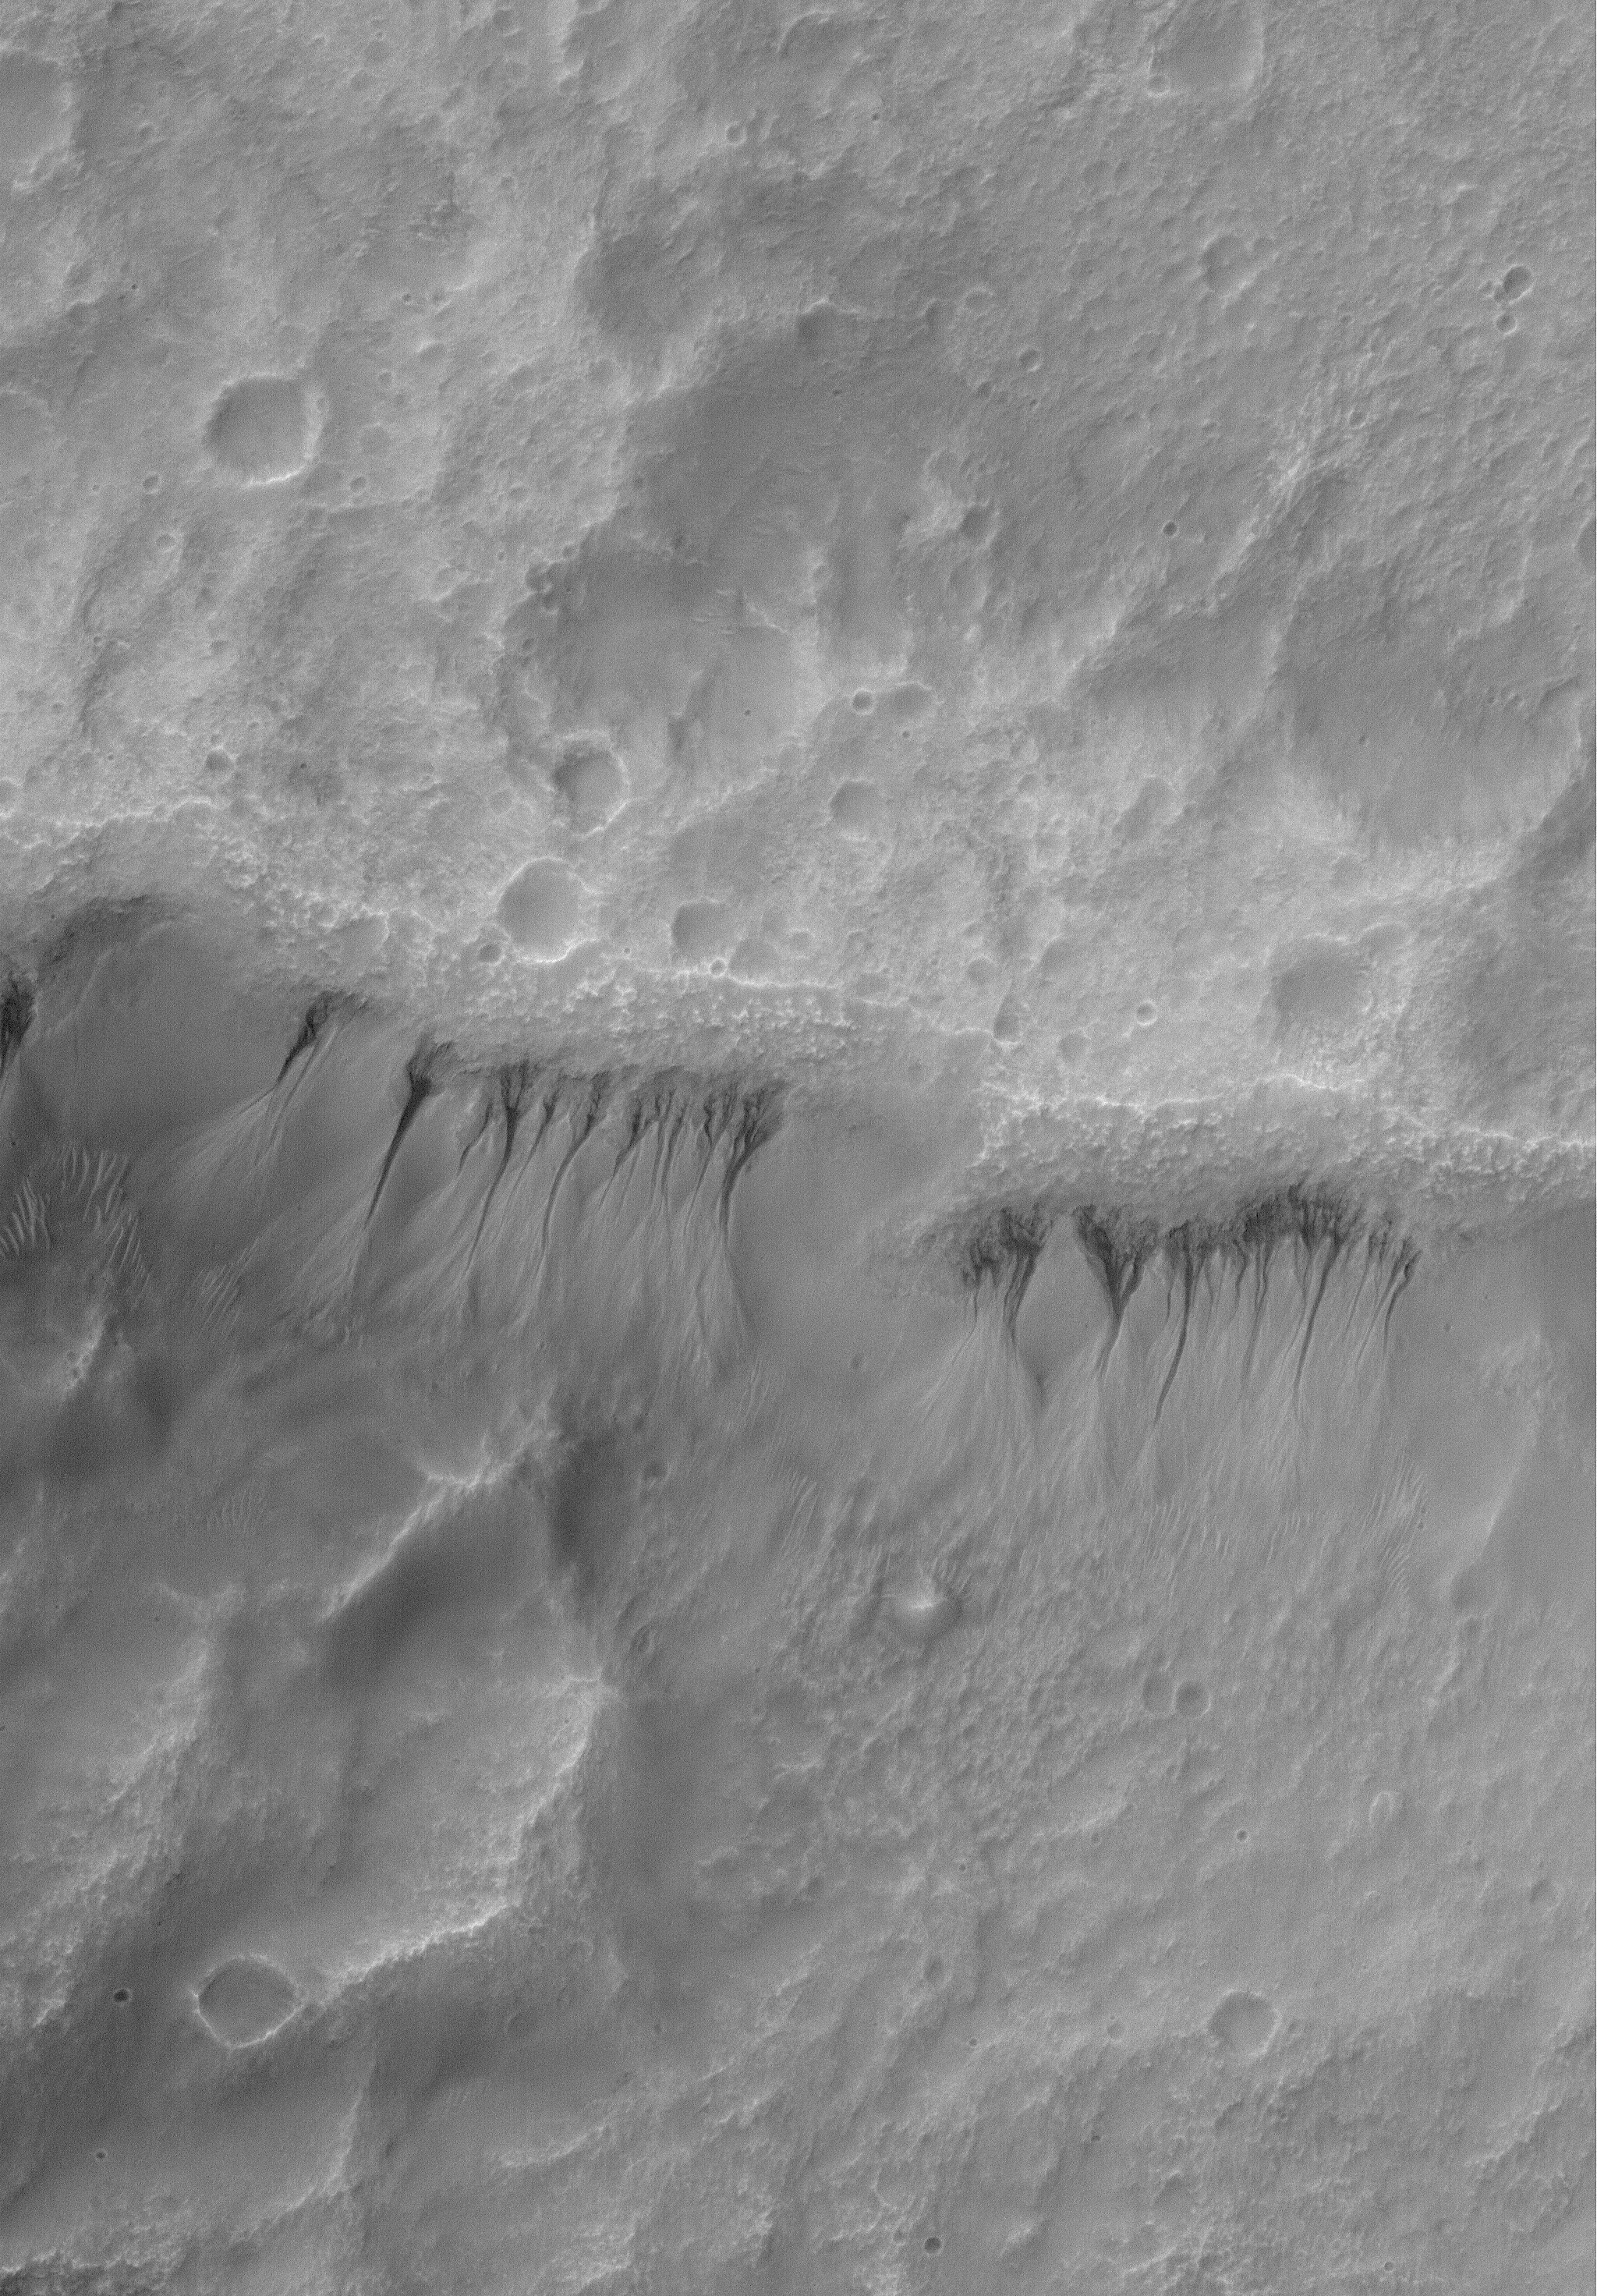

Martian Gullies

14 June 2004
This Mars Global Surveyor (MGS) Mars Orbiter Camera (MOC) image shows a gullied crater wall at 1.5 meters (5 feet) per pixel resolution. The gullies in this case have formed in a thick, smooth-surfaced mantle that covers the crater wall. Formation of these gullies might have involved a fluid such as water, or perhaps could have formed by avalanching of dry debris. The Mars science community is still discussing, debating, and making new observations of martian gullies to better understand their origin and implications. These gullies are located near 33.8°S, 201.6°W. The image covers an area about 3 km (1.9 mi) across. Sunlight illuminates the scene from the upper left.

Credit: NASA/JPL/Malin Space Science Systems